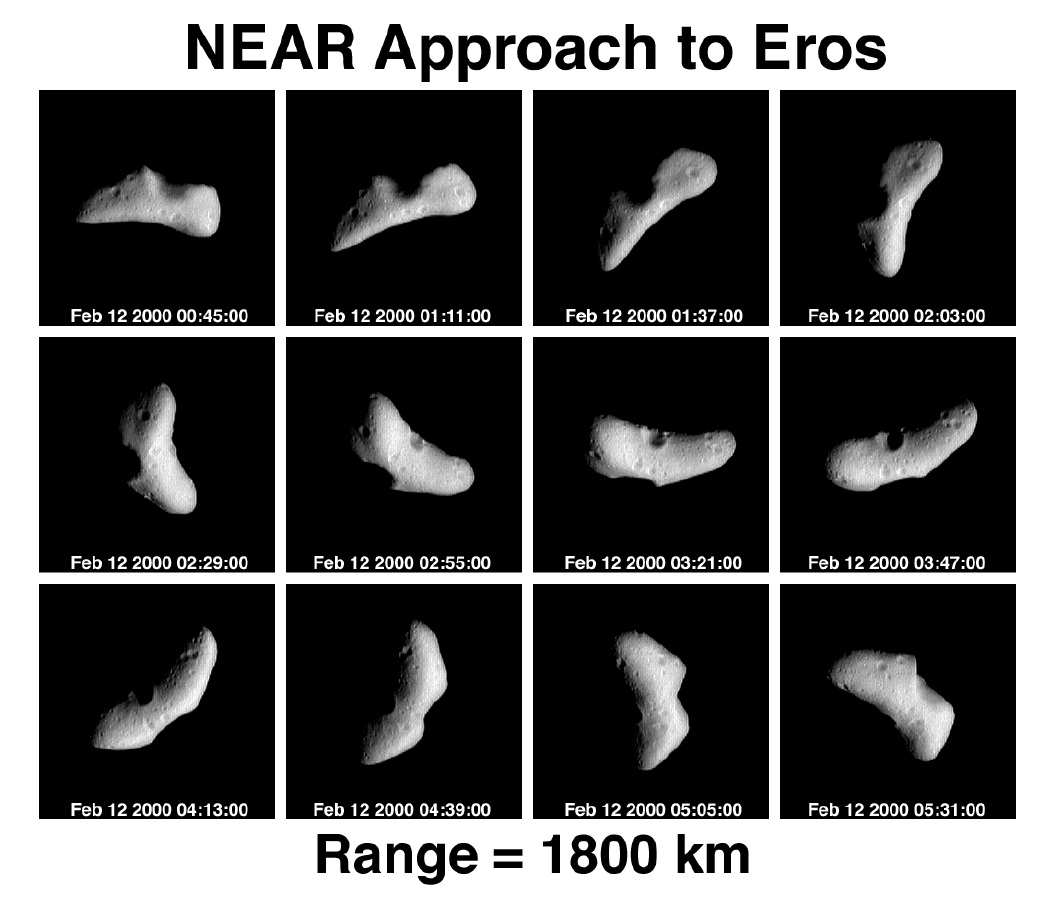

NEAR Approach to Eros – 12 Panel Rotation Sequence

On February 12, two days before NEAR’s insertion into orbit around Eros, during a five-hour time span the spacecraft’s Multispectral Imager recorded these pictures of the asteroid spinning on its axis. This view, looking down toward the rocky body’s north pole, is generally similar to sequences taken on February 6, 10, and 11. But the spacecraft was much closer to Eros (about 1,800 kilometers or a little over 1,100 miles), so the pictures are much sharper.

Features as small as a 590 feet (180 meters) wide can be seen. The most prominent, sharp-rimmed impact crater is on the opposite side of Eros from a huge, hollowed-out gouge, which may also have been caused by an impact. Between these features, and towards the ends of the “fat banana” shape of Eros, the asteroid’s surface is covered with smaller craters.

Built and managed by The Johns Hopkins University Applied Physics Laboratory, Laurel, Maryland, NEAR was the first spacecraft launched in NASA’s Discovery Program of low-cost, small-scale planetary missions. See the NEAR web page at http://near.jhuapl.edu/ for more details.

Credit: NASA/JPL/JHUAPL